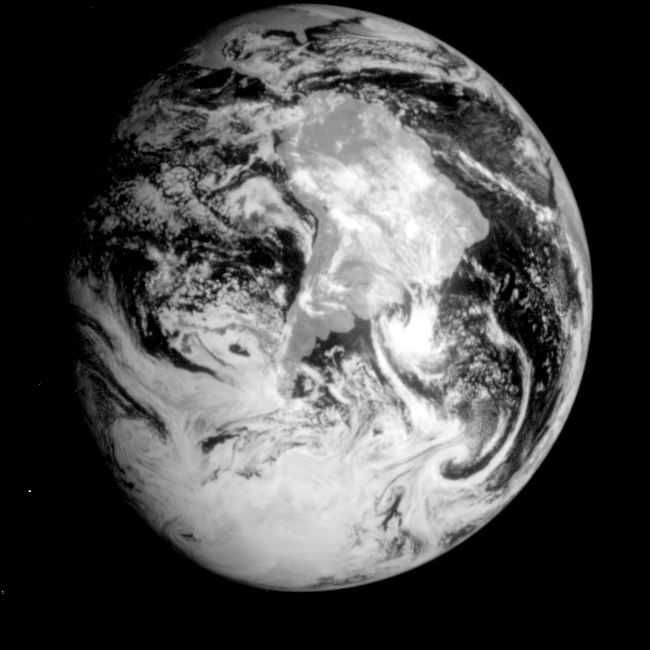

Global View of Earth in the Near-Infrared

This near-infrared photograph of the Earth was taken by the Galileo spacecraft at 6:07 a.m. PST on Dec. 11, 1990, at a range of about 1.32 million miles. The camera used light with a wavelength of 1 micron, which easily penetrates atmospheric hazes and enhances the brightness of land surfaces. South America is prominent near the center; at the top, the East Coast of the United States, including Florida, is visible. The West Coast of Africa is visible on the horizon at right.

Credit: NASA/JPL